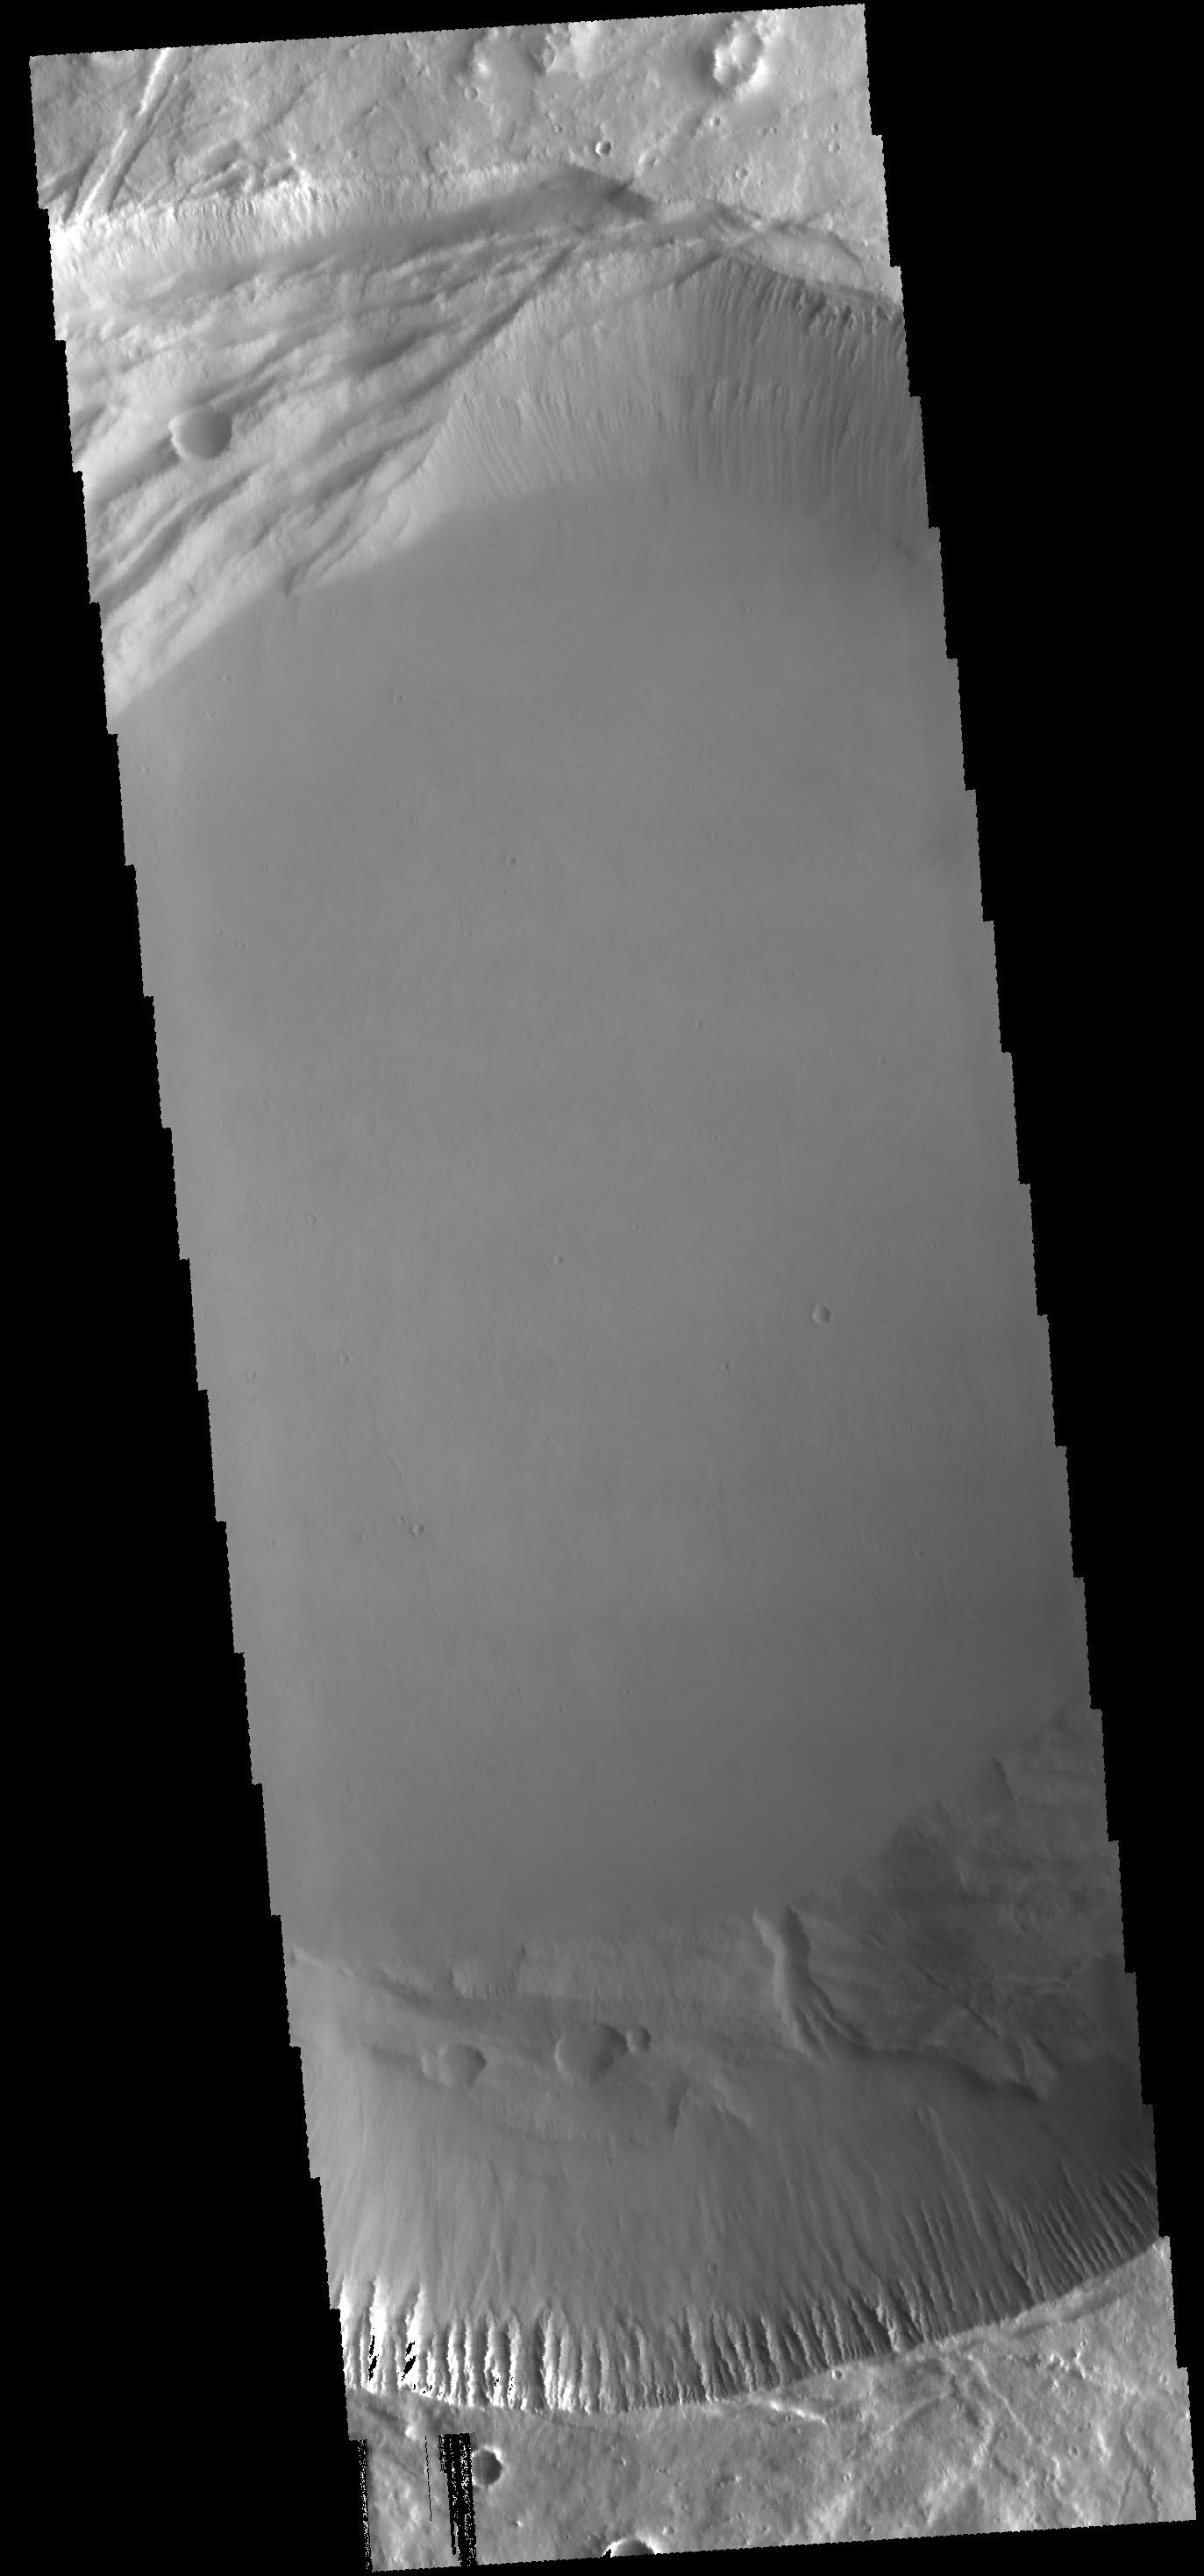

Investigating Mars: Pavonis Mons

This image shows the central part of the smaller summit caldera on Pavonis Mons. On the top side of the caldera is a complex region of fault related collapse of the wall of the caldera. Several intersecting faults are visible on the top of the image. The faults would have formed areas of weakness in the caldera wall, precipitating into gravity driven down slope movement of materials. This caldera is approximately 5km deep. In shield volcanoes calderas are typically formed where the surface collapses into the void formed by an emptied magma chamber.

Pavonis Mons is one of the three aligned Tharsis Volcanoes. The four Tharsis volcanoes are Ascreaus Mons, Pavonis Mons, Arsia Mons, and Olympus Mars. All four are shield type volcanoes. Shield volcanoes are formed by lava flows originating near or at the summit, building up layers upon layers of lava. The Hawaiian islands on Earth are shield volcanoes. The three aligned volcanoes are located along a topographic rise in the Tharsis region. Along this trend there are increased tectonic features and additional lava flows. Pavonis Mons is the smallest of the four volcanoes, rising 14km above the mean Mars surface level with a width of 375km. It has a complex summit caldera, with the smallest caldera deeper than the larger caldera. Like most shield volcanoes the surface has a low profile. In the case of Pavonis Mons the average slope is only 4 degrees.

The Odyssey spacecraft has spent over 15 years in orbit around Mars, circling the planet more than 69000 times. It holds the record for longest working spacecraft at Mars. THEMIS, the IR/VIS camera system, has collected data for the entire mission and provides images covering all seasons and lighting conditions. Over the years many features of interest have received repeated imaging, building up a suite of images covering the entire feature. From the deepest chasma to the tallest volcano, individual dunes inside craters and dune fields that encircle the north pole, channels carved by water and lava, and a variety of other feature, THEMIS has imaged them all. For the next several months the image of the day will focus on the Tharsis volcanoes, the various chasmata of Valles Marineris, and the major dunes fields. We hope you enjoy these images!

Credit: NASA/JPL-Caltech/ASU